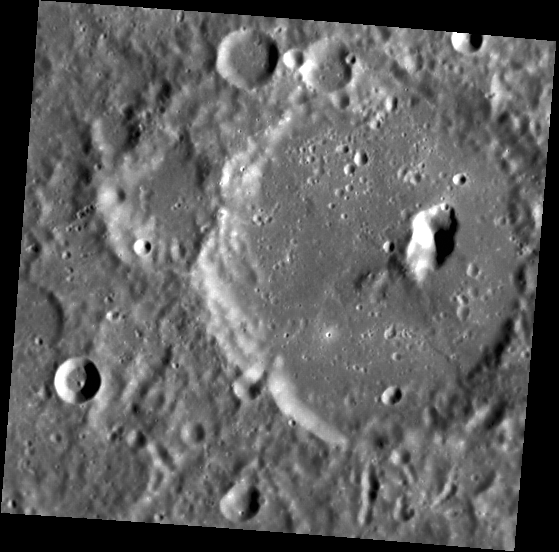

The Pit Within

This image shows a pit-floor crater, that is, an impact crater with a rimless depression in its floor. The pit is about 15 km long. The pit may have formed from volcanic activity, either as an eruptive vent or by collapse into a void formed when sub-surface magma withdrew. MESSENGER has found abundant evidence for volcanism on Mercury.

This image was acquired as part of MDIS’s high-resolution surface morphology base map. The surface morphology base map will cover more than 90% of Mercury’s surface with an average resolution of 250 meters/pixel (0.16 miles/pixel or 820 feet/pixel). Images acquired for the surface morphology base map typically have off-vertical Sun angles (i.e., high incidence angles) and visible shadows so as to reveal clearly the topographic form of geologic features.

The MESSENGER spacecraft is the first ever to orbit the planet Mercury, and the spacecraft’s seven scientific instruments and radio science investigation are unraveling the history and evolution of the Solar System’s innermost planet. Visit the Why Mercury? section of this website to learn more about the key science questions that the MESSENGER mission is addressing. During the one-year primary mission, MDIS is scheduled to acquire more than 75,000 images in support of MESSENGER’s science goals.

Date acquired: April 23, 2011
Image Mission Elapsed Time (MET): 212066694
Image ID: 167488
Instrument: Narrow Angle Camera (NAC) of the Mercury Dual Imaging System (MDIS)
Center Latitude: 9.28°
Center Longitude: 221.4° E
Resolution: 197 meters/pixel
Scale: The large flat-floored impact crater is about 70 km (44 mi.) in diameter.
Incidence Angle: 67.9°
Emission Angle: 10.1°
Phase Angle: 57.7°

These images are from MESSENGER, a NASA Discovery mission to conduct the first orbital study of the innermost planet, Mercury. For information regarding the use of images, see the MESSENGER image use policy.

Credit: NASA/Johns Hopkins University Applied Physics Laboratory/Carnegie Institution of Washington